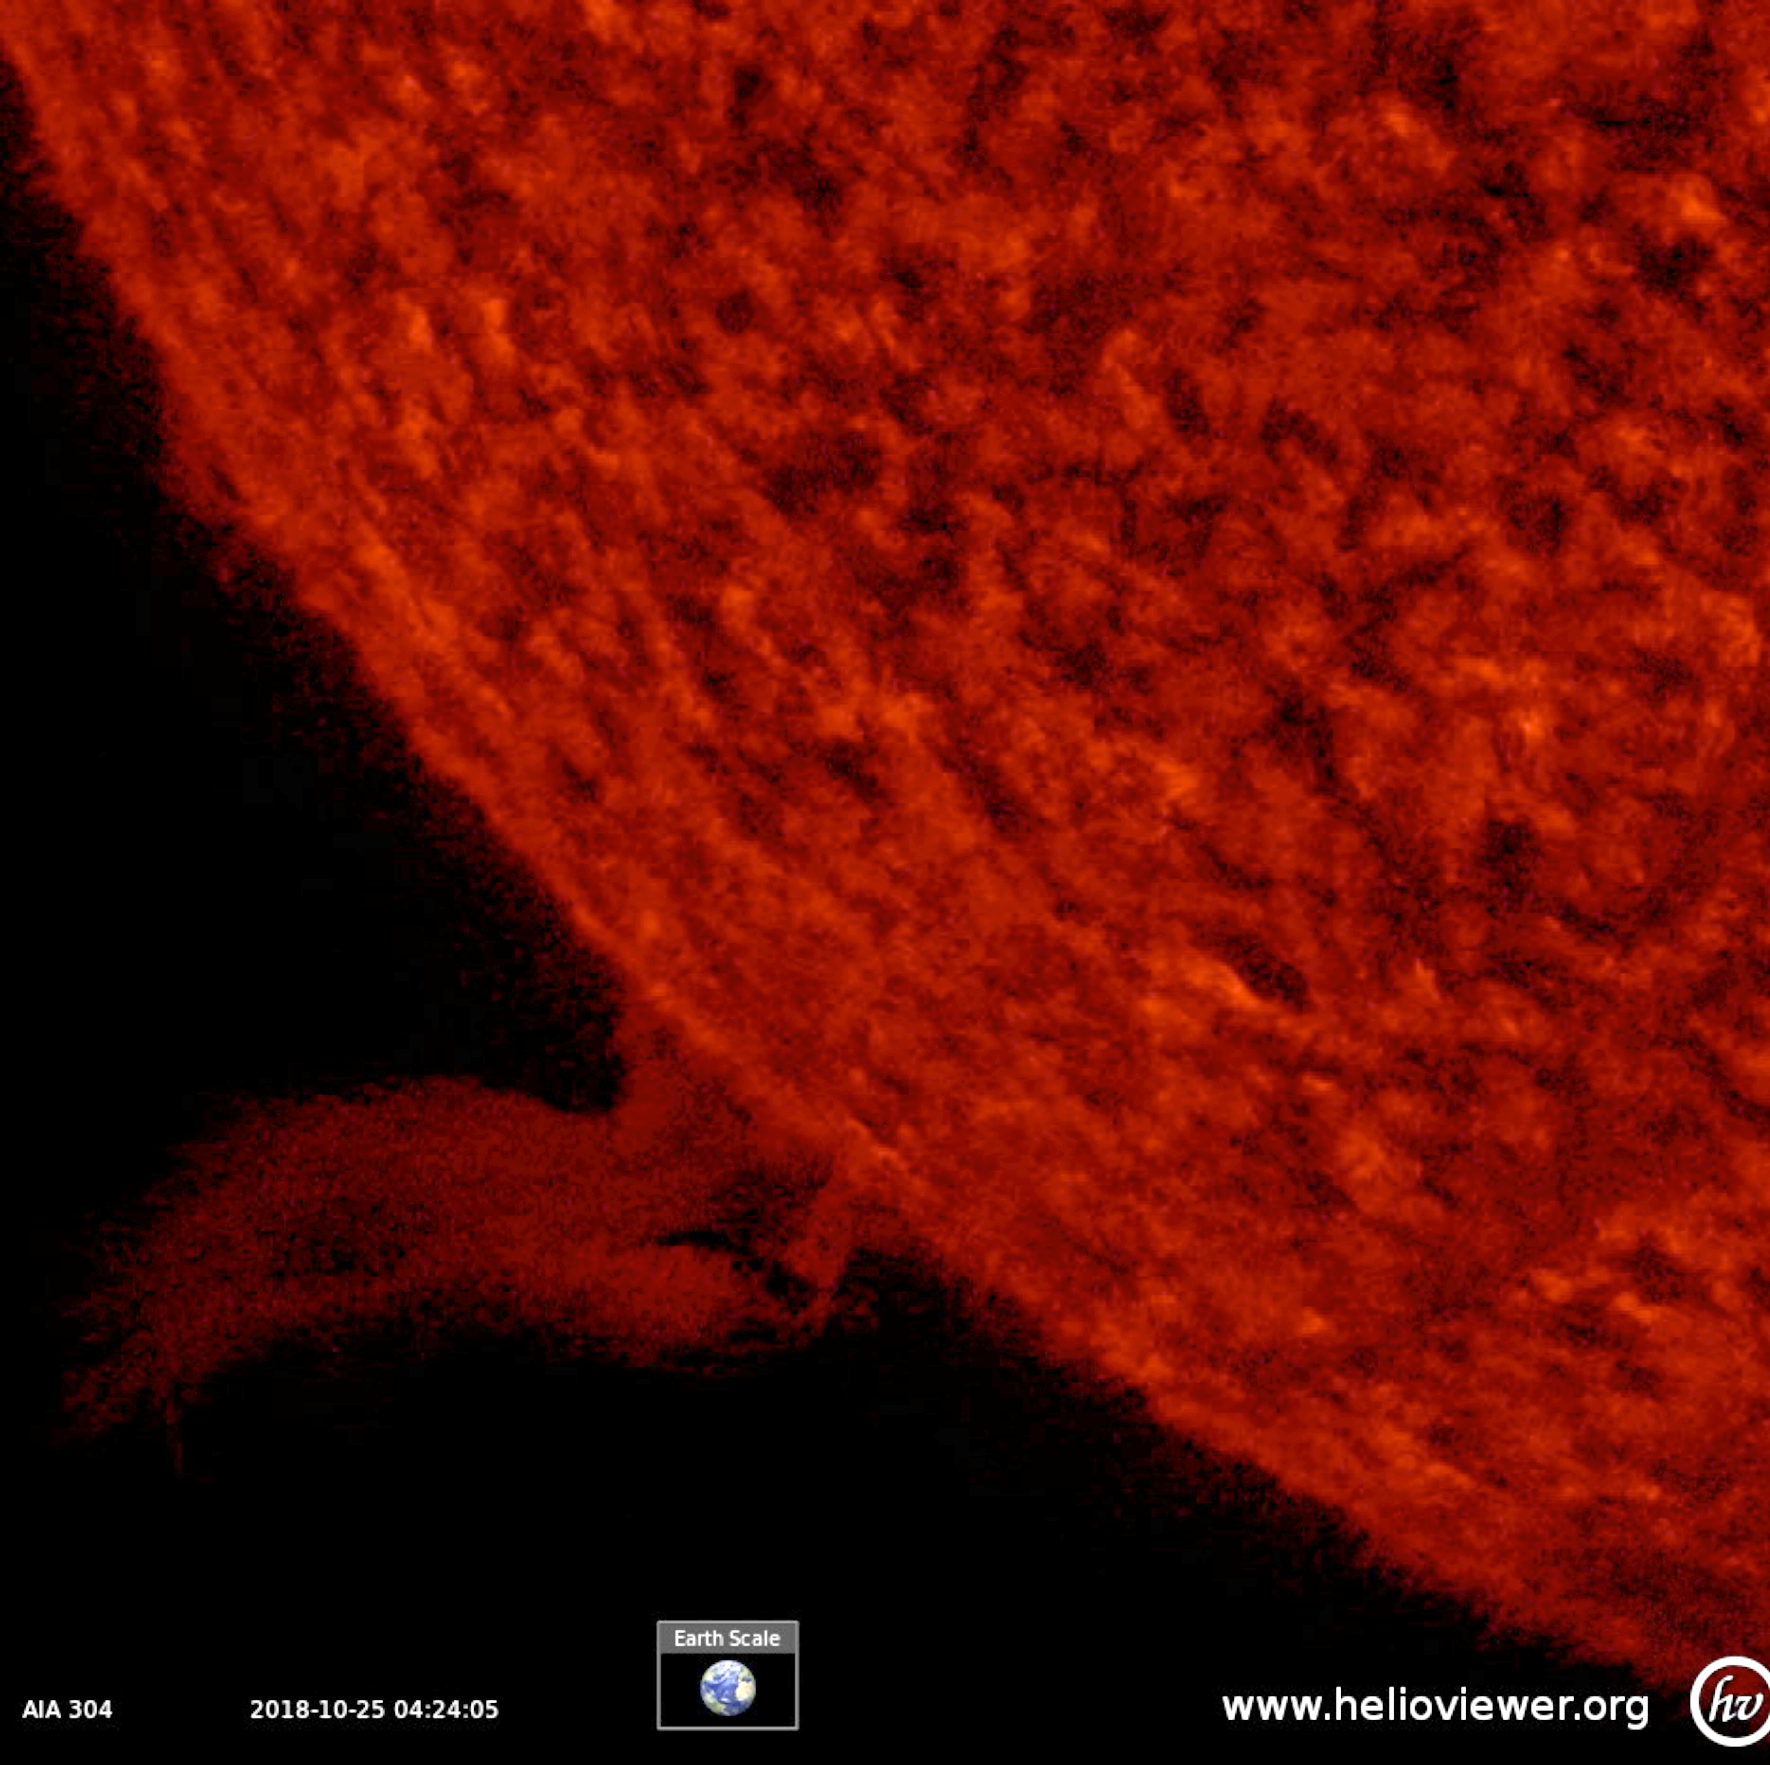

Eruptive Prominence

On Oct. 24-25, 2018 a solar prominence rose up above the Sun’s surface, twisted and spun around, then became elongated and broke away. Prominences are unstable clouds of cooler plasma suspended above the Sun by strong magnetic forces. They often fall apart after a few days. Although tiny on the scale of the Sun, this prominence stretched out about ten times the diameter of Earth (see inset). Images were taken in a wavelength of extreme ultraviolet light.

Movies
PIA18140_Tall_prom_304_big.mp4
PIA18140_Tall_prom_304_sm.mp4

SDO is managed by NASA’s Goddard Space Flight Center, Greenbelt, Maryland, for NASA’s Science Mission Directorate, Washington. Its Atmosphere Imaging Assembly was built by the Lockheed Martin Solar Astrophysics Laboratory (LMSAL), Palo Alto, California.

Credit: NASA/GSFC/Solar Dynamics Observatory